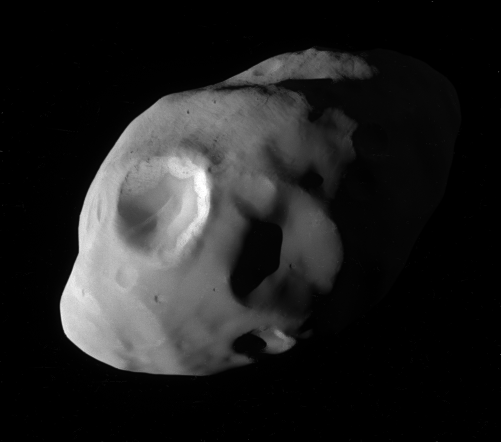

Pandora Up Close

This image from NASA’s Cassini spacecraft is one of the highest-resolution views ever taken of Saturn’s moon Pandora. Pandora (52 miles, 84 kilometers) across orbits Saturn just outside the narrow F ring.

The spacecraft captured the image during its closest-ever flyby of Pandora on Dec. 18, 2016, during the third of its grazing passes by the outer edges of Saturn’s main rings. (For Cassini’s closest view prior to this flyby, see PIA07632, which is also in color.)

The image was taken in green light with the Cassini spacecraft narrow-angle camera at a distance of approximately 25,200 miles (40,500 kilometers) from Pandora. Image scale is 787 feet (240 meters) per pixel.

The Cassini-Huygens mission is a cooperative project of NASA, ESA (European Space Agency) and the Italian Space Agency. NASA’s Jet Propulsion Laboratory, a division of Caltech in Pasadena, manages the mission for NASA’s Science Mission Directorate, Washington. JPL designed, developed and assembled the Cassini orbiter. The Cassini imaging operations center is based at the Space Science Institute in Boulder, Colorado.

Credit: NASA/JPL-Caltech/Space Science Institute